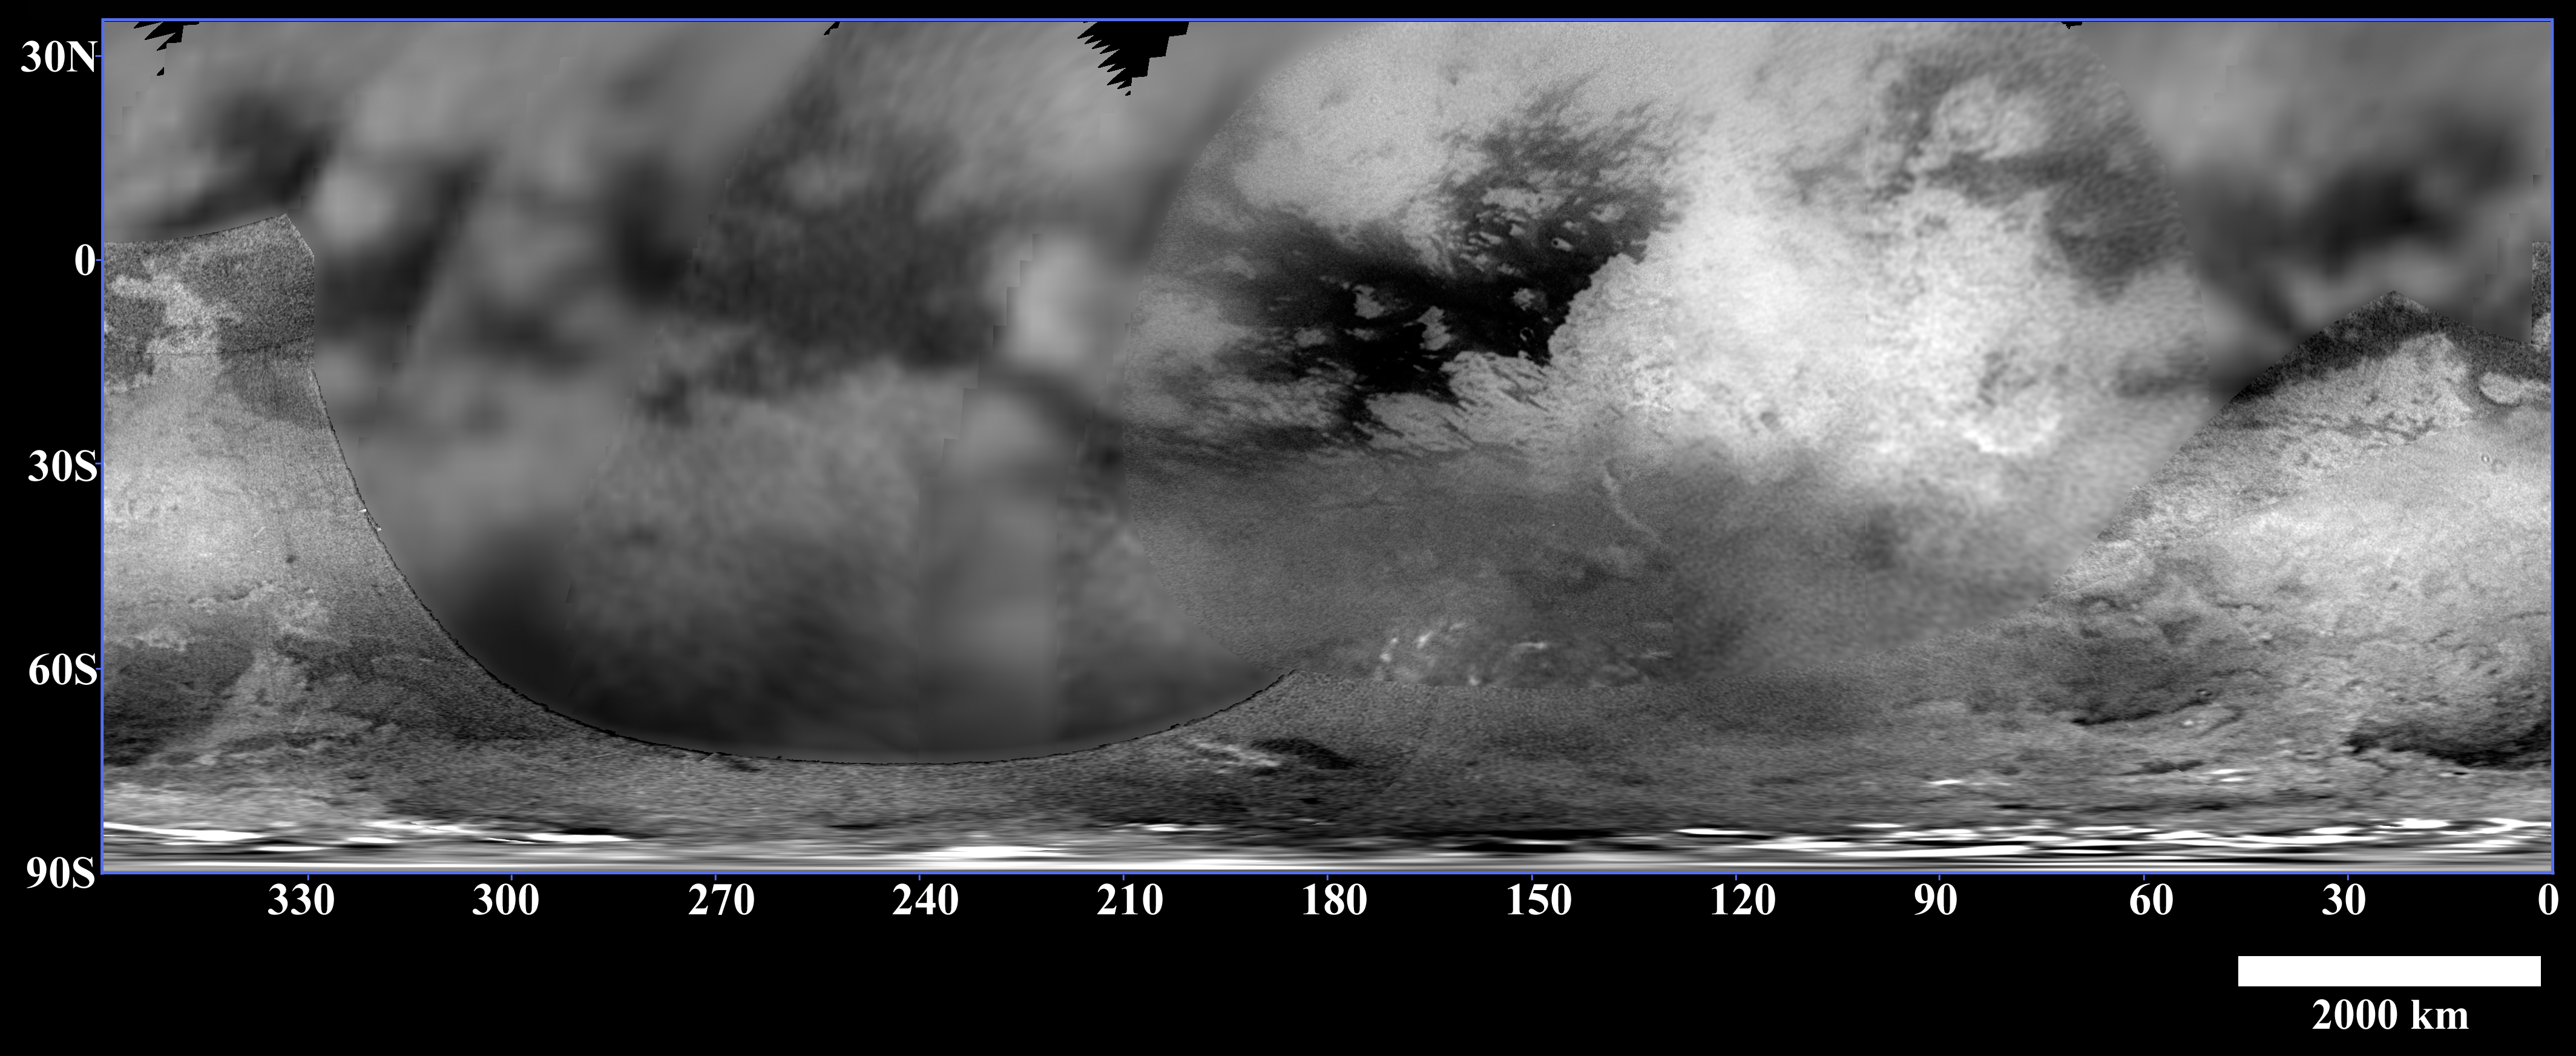

Titan’s Variety

Figure 1

This map of Titan’s surface brightness was assembled from images taken by the Cassini spacecraft over the past year, both as it approached the Saturn system and during three closer flybys in July, October and December 2004.

Due to Titan’s thick, hazy atmosphere, the size of surface features that can be resolved is a few to five times larger than the actual pixel scale. The pixel scales of the individual images in the map range from 88 to 2 kilometers (55 miles to 1 mile), so the scales of the surface features that can be resolved range from 180 to 10 kilometers (112 to 6 miles).

The images were acquired using a near-infrared filter (centered at 938 nanometers) that has been proven effective at peering through Titan’s haze to its troposphere and surface. Similar to a cloudy day on Earth, these images indicate only brightness variations; there are no shadows or topographic shading effects.

The map reveals complex patterns of bright and dark material on Titan’s surface. The large scale features, including Xanadu Regio–the large, bright feature that extends from approximately 80 degrees to 130 degrees west near the equator–have been observed from Earth over the past several years.

The patterns seem to vary with latitude. Close to the equator there is more contrast in the large-scale bright and dark features, with some strikingly linear boundaries that are suggestive of geologic processes at work within Titan’s crust. The southern-middle latitudes are more uniformly bright, whereas there is more dark material near the south pole. The very bright features near the south pole are clouds. High northern latitudes are not illuminated during the current season on Titan, which is southern summer.

Cassini-Huygens scientists are investigating what causes the latitudinal variation in brightness. One possibility is that, similar to Earth, some parts of the surface receive higher amounts of precipitation than others over Titan’s long year (29.5 Earth years), resulting in different amounts of erosion across the surface.

The Huygens probe landed at approximately 10 degrees south, 190 degrees west, near a boundary between dark and bright material. By combining Huygens’ very high-resolution observations (see PIA07235) with Cassini’s regional and global-scale, lower-resolution images of Titan, as well as Cassini radar and the visual and infrared mapping spectrometer observations (see PIA07009 and PIA06983, respectively), Cassini-Huygens scientists are working to unravel the complex history of Titan’s surface.

The Cassini-Huygens mission is a cooperative project of NASA, the European Space Agency and the Italian Space Agency. The Jet Propulsion Laboratory, a division of the California Institute of Technology in Pasadena, manages the mission for NASA’s Science Mission Directorate, Washington, D.C. The Cassini orbiter and its two onboard cameras were designed, developed and assembled at JPL. The imaging team is based at the Space Science Institute, Boulder, Colo.

Credit: NASA/JPL/Space Science Institute